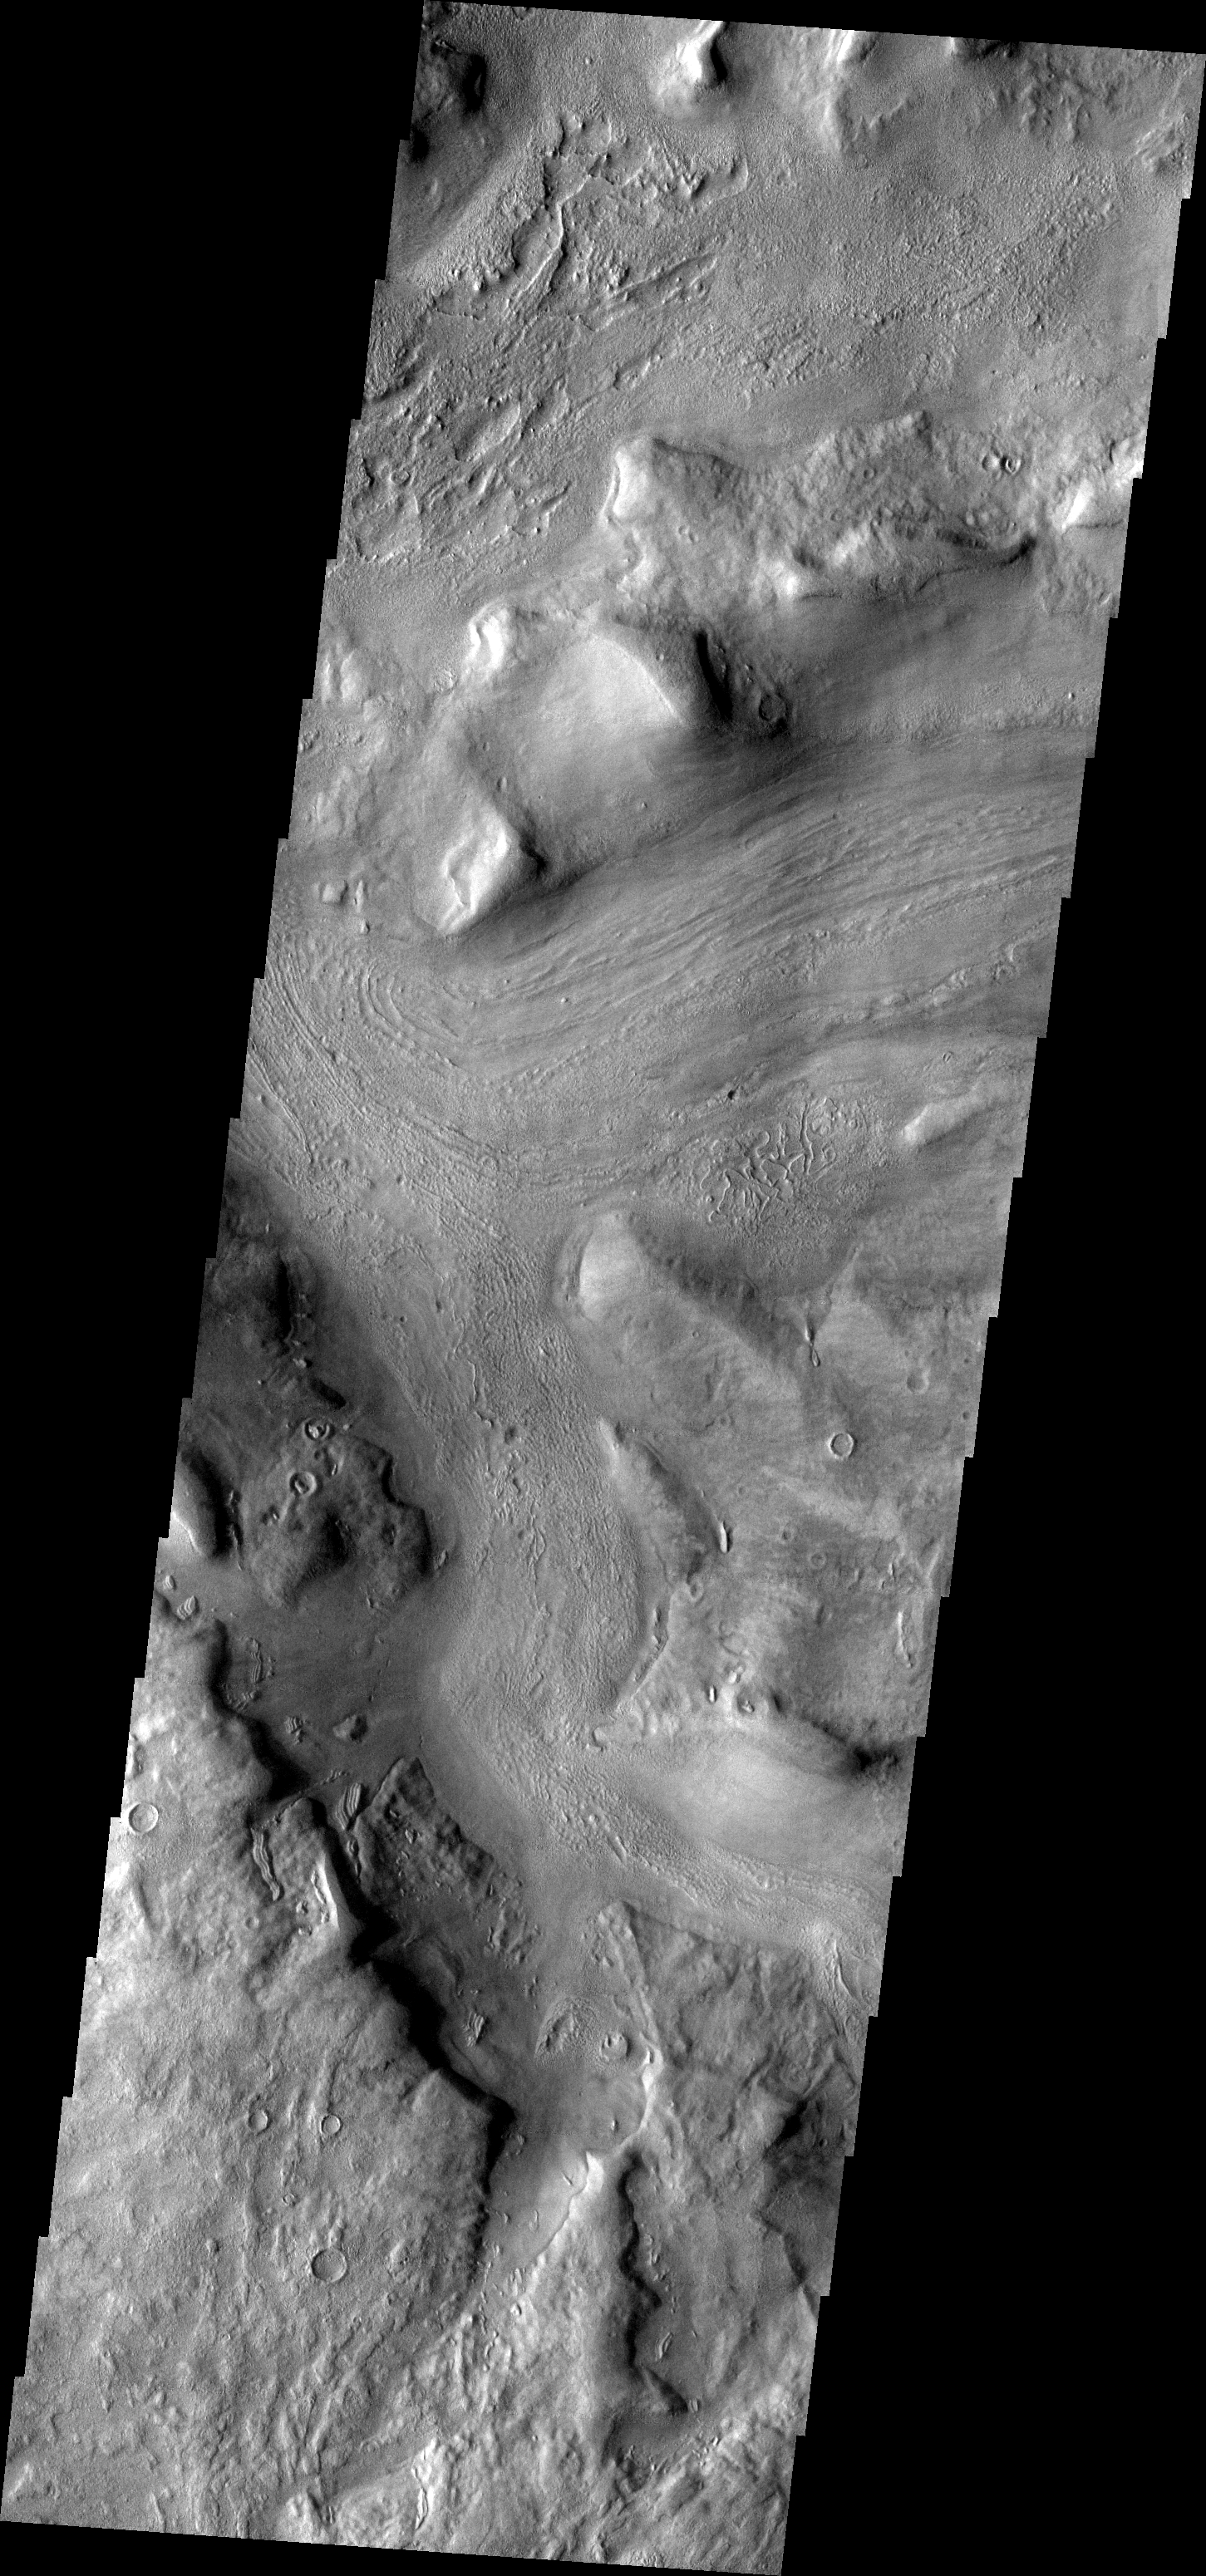

Reull Vallis

This week we will be examining images of Reull Vallis. Reull Vallis is located in the Martian southern highlands, just east of Hellas Basin. This extensive channel system records an interesting fluvial and mass wasting geologic history of the area. In many images show interesting patterns of mass wasted material in the bottom of the channel. For more information on the geology of Reull Vallis see http://viking.eps.pitt.edu/public/IcarusPub/Geol_RVR_Icarus.html.

Image information:VIS instrument. Latitude -42.5, Longitude 103.2 East (256.8 West). 19 meter/pixel resolution.

Note: this THEMIS visual image has not been radiometrically nor geometrically calibrated for this preliminary release. An empirical correction has been performed to remove instrumental effects. A linear shift has been applied in the cross-track and down-track direction to approximate spacecraft and planetary motion. Fully calibrated and geometrically projected images will be released through the Planetary Data System in accordance with Project policies at a later time.

NASA’s Jet Propulsion Laboratory manages the 2001 Mars Odyssey mission for NASA’s Office of Space Science, Washington, D.C. The Thermal Emission Imaging System (THEMIS) was developed by Arizona State University, Tempe, in collaboration with Raytheon Santa Barbara Remote Sensing. The THEMIS investigation is led by Dr. Philip Christensen at Arizona State University. Lockheed Martin Astronautics, Denver, is the prime contractor for the Odyssey project, and developed and built the orbiter. Mission operations are conducted jointly from Lockheed Martin and from JPL, a division of the California Institute of Technology in Pasadena.

Credit: NASA/JPL/Malin Space Science Systems